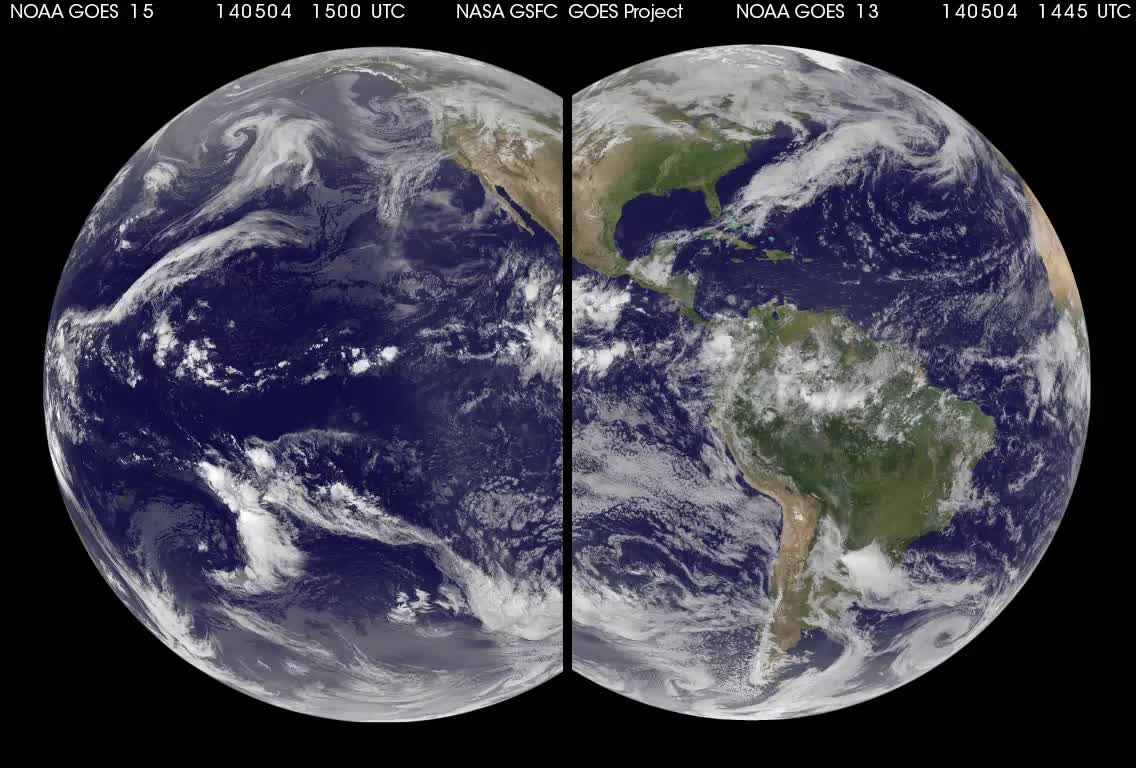

Ten Days of Weather

Tomorrow is the start of the Eastern Pacific Ocean hurricane season but the eastern Pacific is currently quiet. The Atlantic Ocean hurricane season begins on June 1. NASA/NOAA's GOES Project combined imagery from NOAA's GOES-13 and GOES-15 satellites to provide this animation of weather in the Atlantic and Eastern Pacific over the last 10 days.

Credit: NASA/NOAA GOES Project